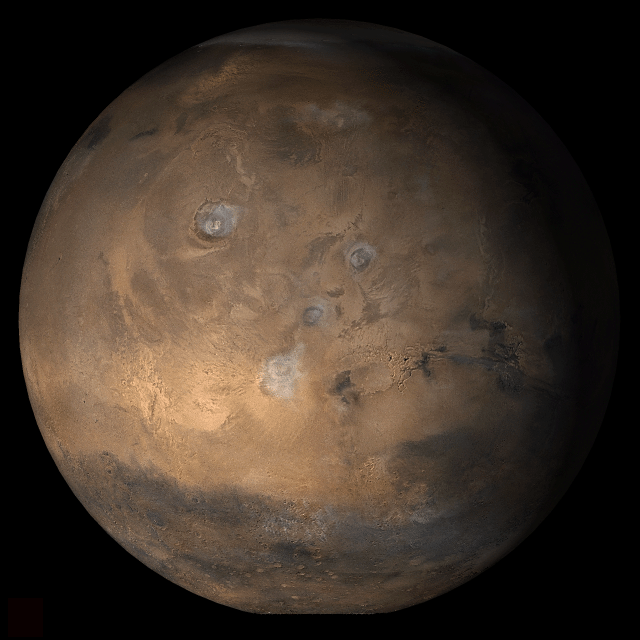

Mars at Ls 25°: Tharsis

7 March 2006
This picture is a composite of Mars Global Surveyor (MGS) Mars Orbiter Camera (MOC) daily global images acquired at Ls 25° during a previous Mars year. This month, Mars looks similar, as Ls 25° occurs in mid-March 2006. The picture shows the Tharsis face of Mars. Over the course of the month, additional faces of Mars as it appears at this time of year are being posted for MOC Picture of the Day. Ls, solar longitude, is a measure of the time of year on Mars. Mars travels 360° around the Sun in 1 Mars year. The year begins at Ls 0°, the start of northern spring and southern autumn.

Season: Northern Spring/Southern Autumn

Credit: NASA/JPL/Malin Space Science Systems